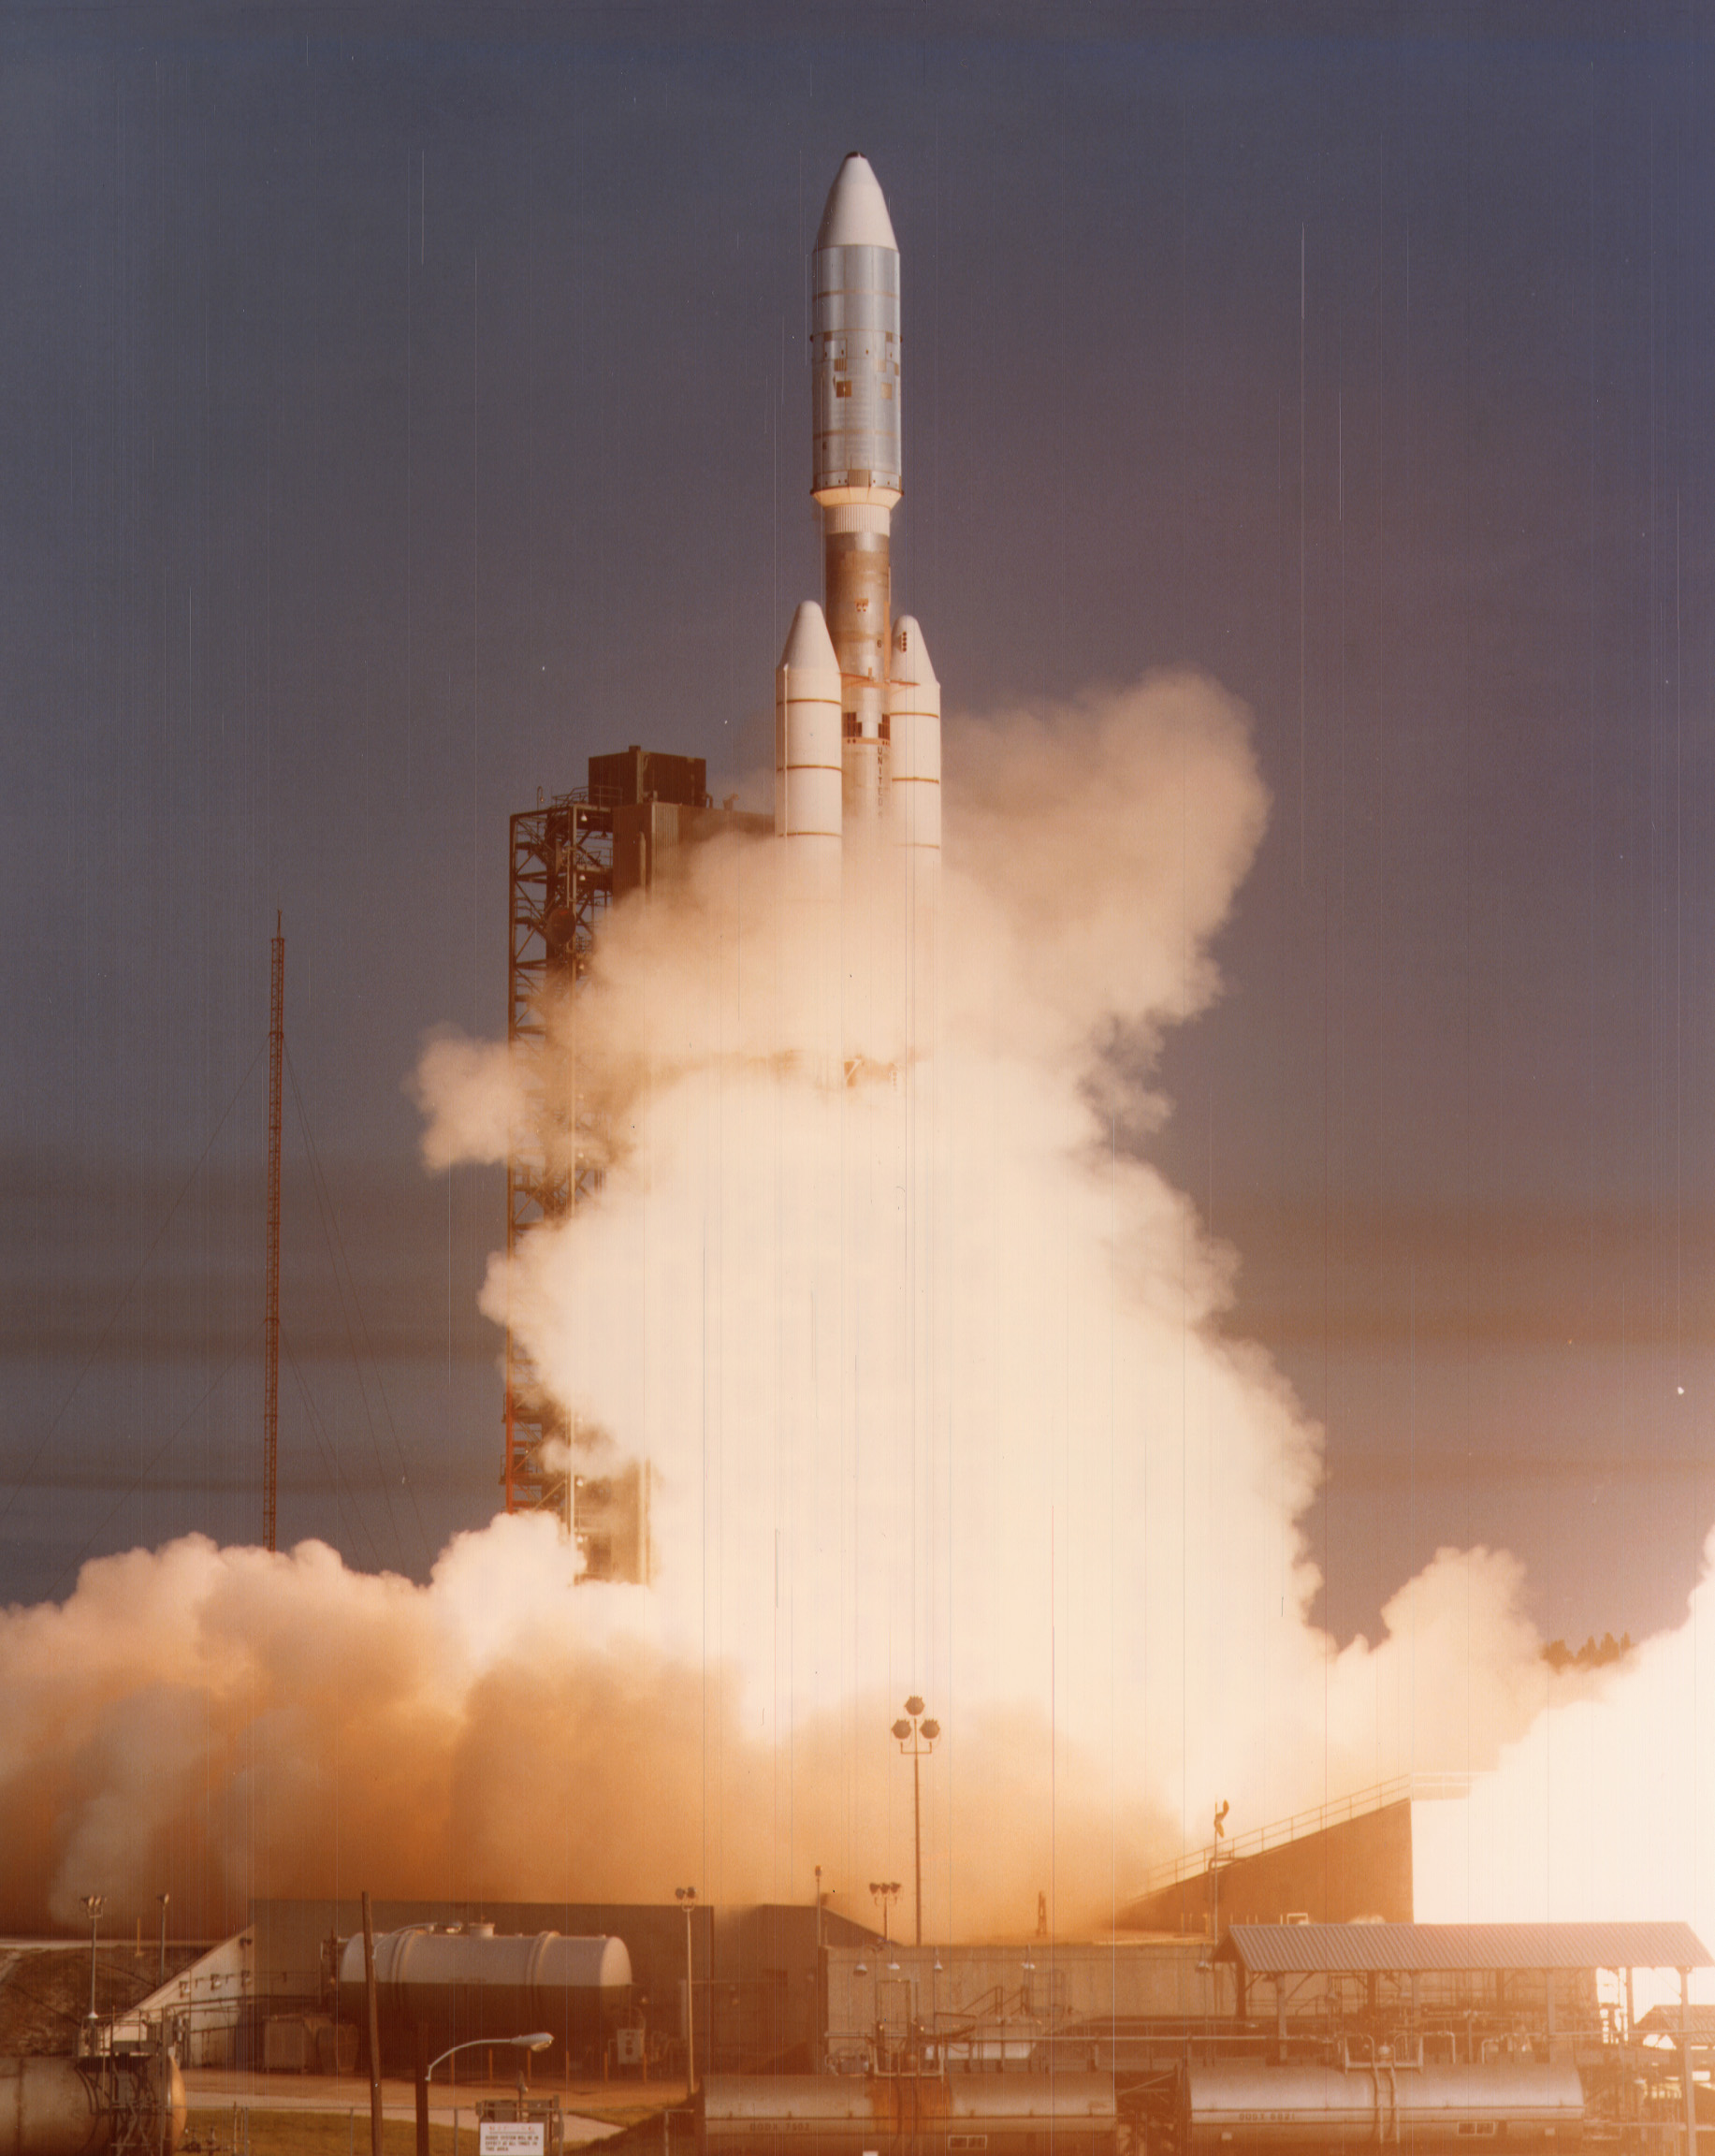

Voyager 1 Launch

NASA’s Voyager 1 spacecraft launched atop its Titan/Centaur-6 launch vehicle from the Kennedy Space Center Launch Complex in Florida on September 5, 1977, at 8:56 a.m. local time.

Voyager is managed for NASA by NASA’s Jet Propulsion Laboratory, Pasadena, California. JPL is a division of the California Institute of Technology, Pasadena.

Credit: NASA/JPL-Caltech/KSC